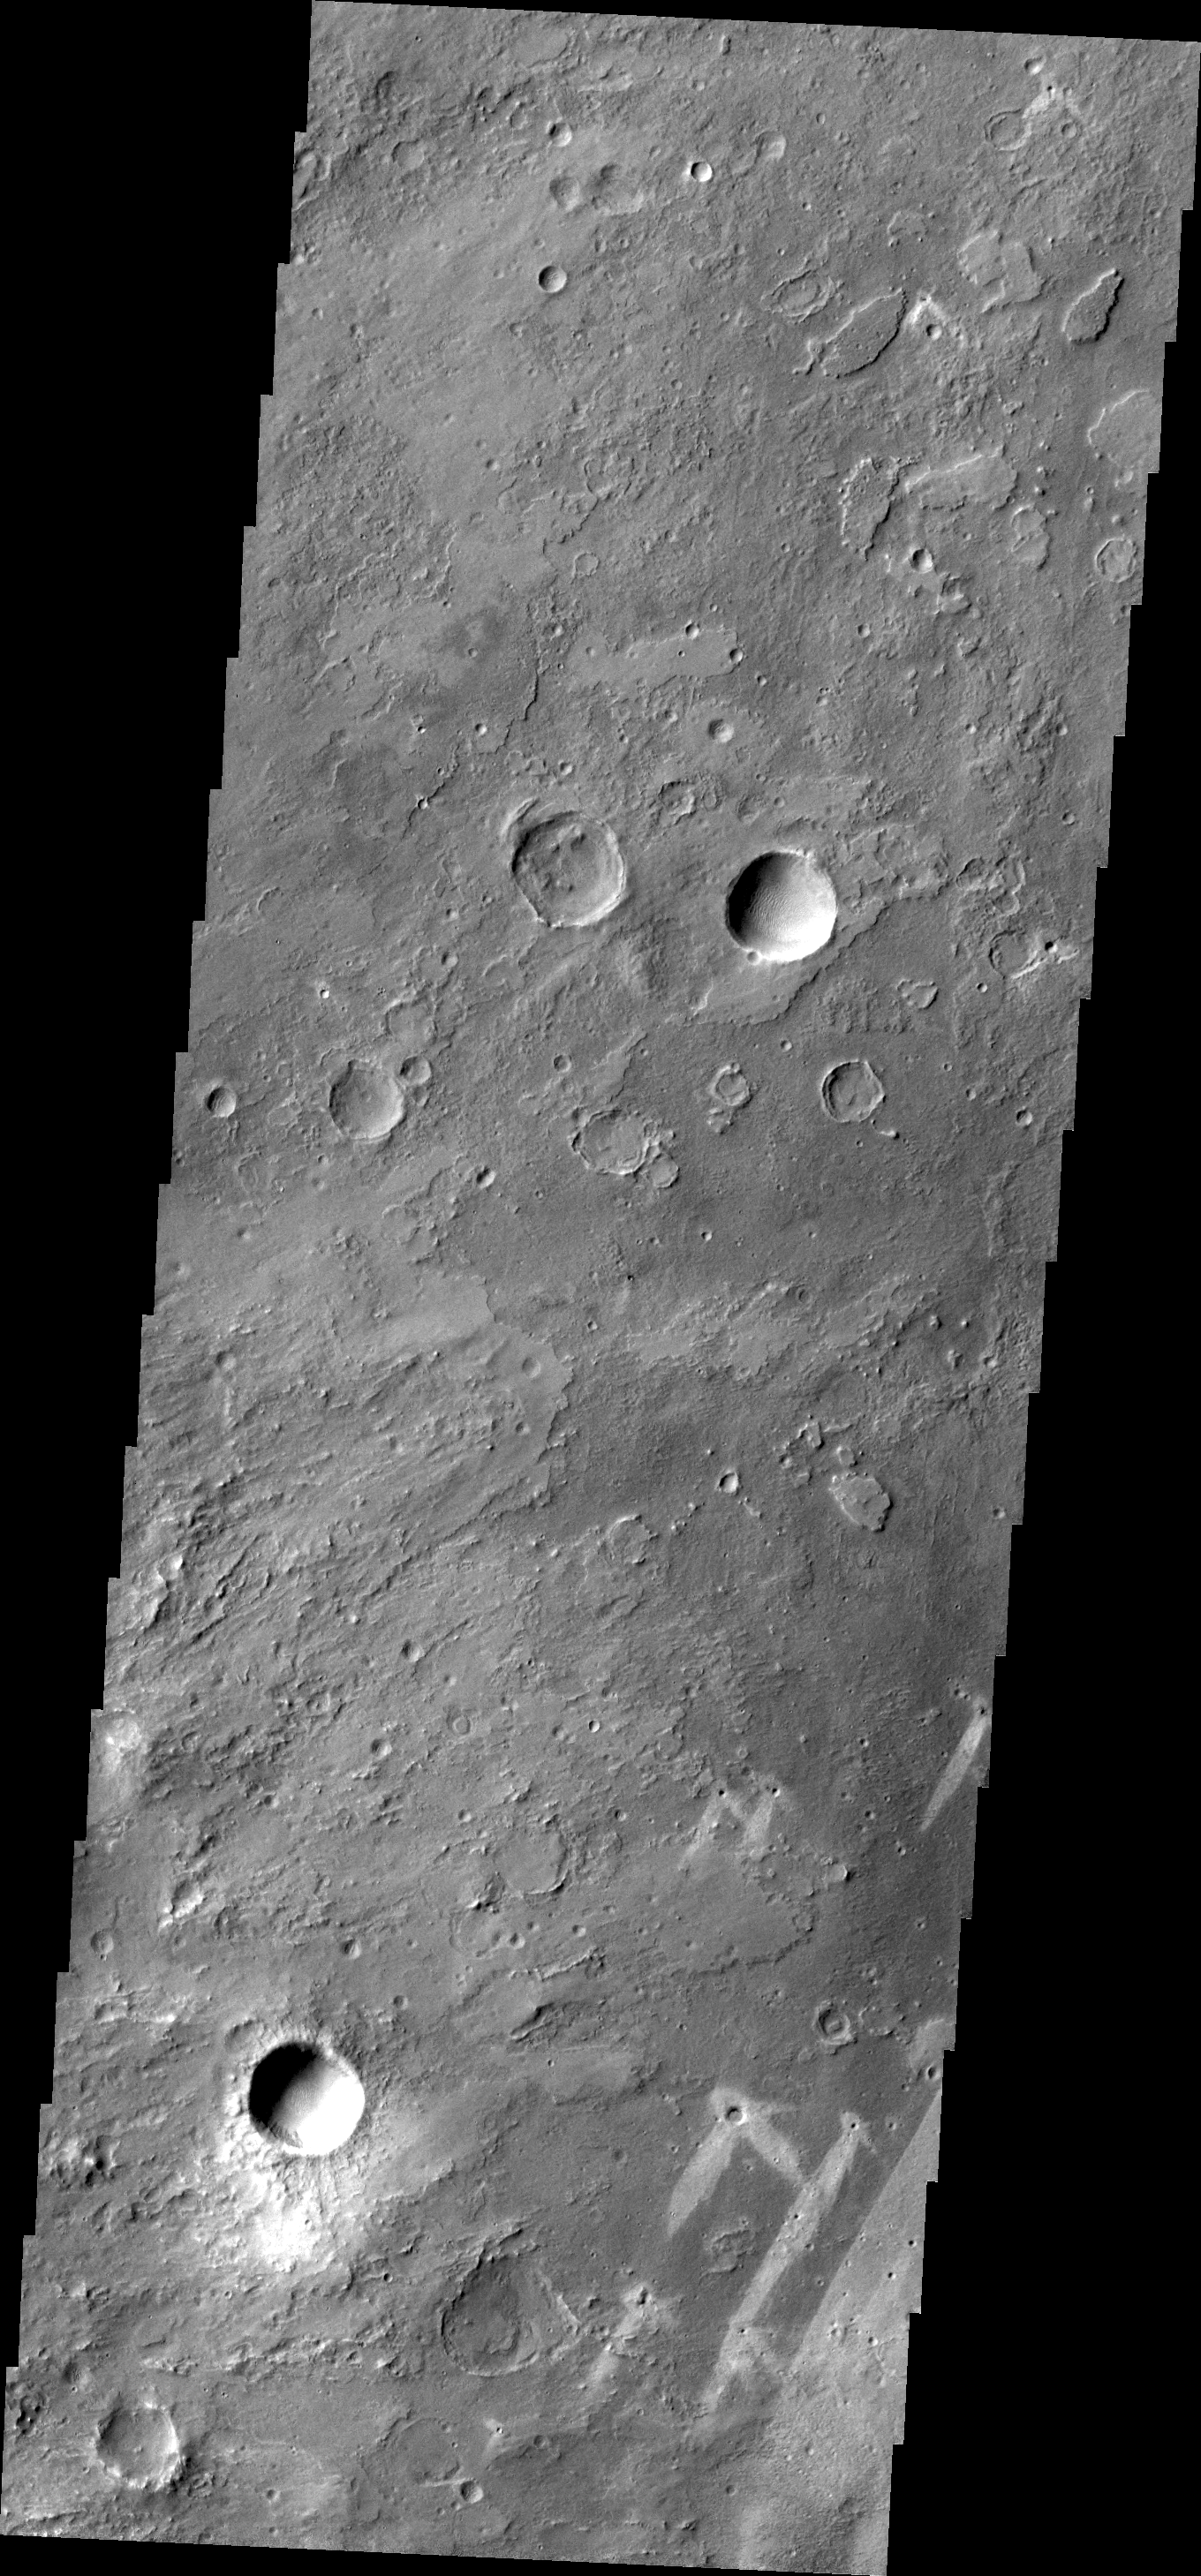

Windstreaks on Meridiani Planum

This VIS image of part of Meridiani Planum contains windstreaks that formed in several directions around a single crater. This indicates that wind directions changed, forming new tails for each prevailing wind direction.

Credit: NASA/JPL/ASU